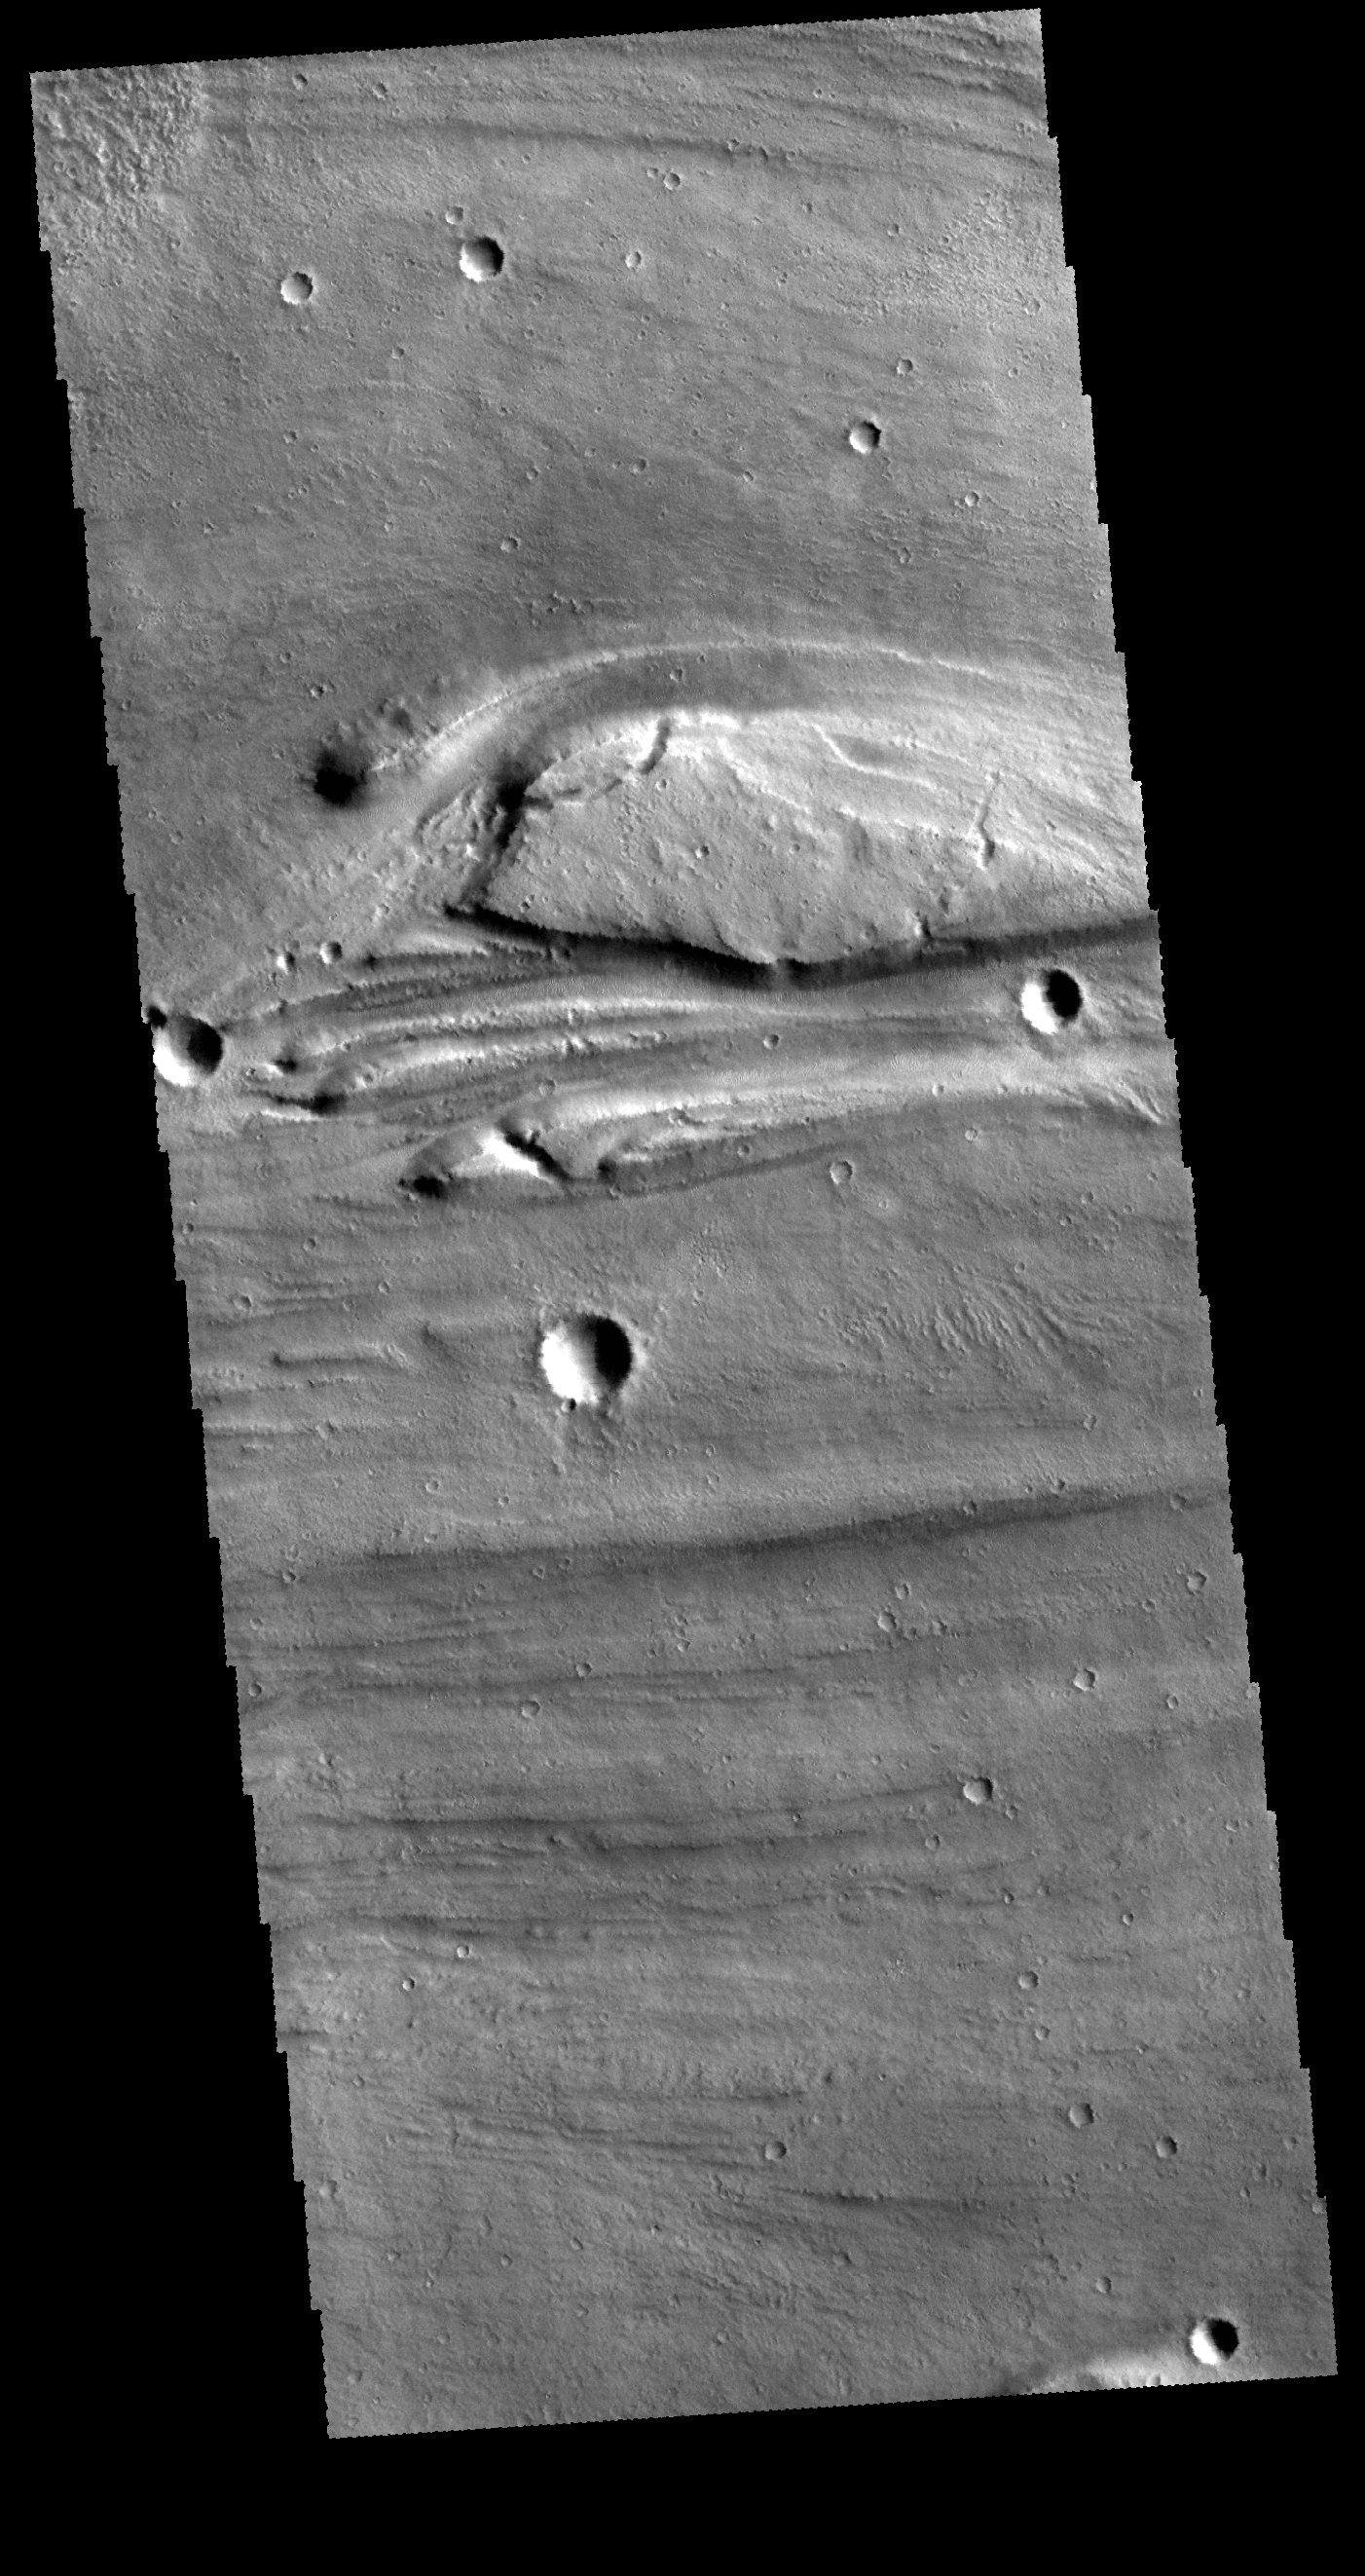

Kasei Valles

This VIS image shows a very small portion of Kasei Valles. There are several streamlined islands near the center of the image. The wider part of the island is to the left and the narrowing of the ‘tail’ it to the right, indicating that the flow of the liquid that formed these islands ran from west to east. These features are located near the region where Kasei Valles empties into Chryse Planitia.

Credit: NASA/JPL-Caltech/ASU